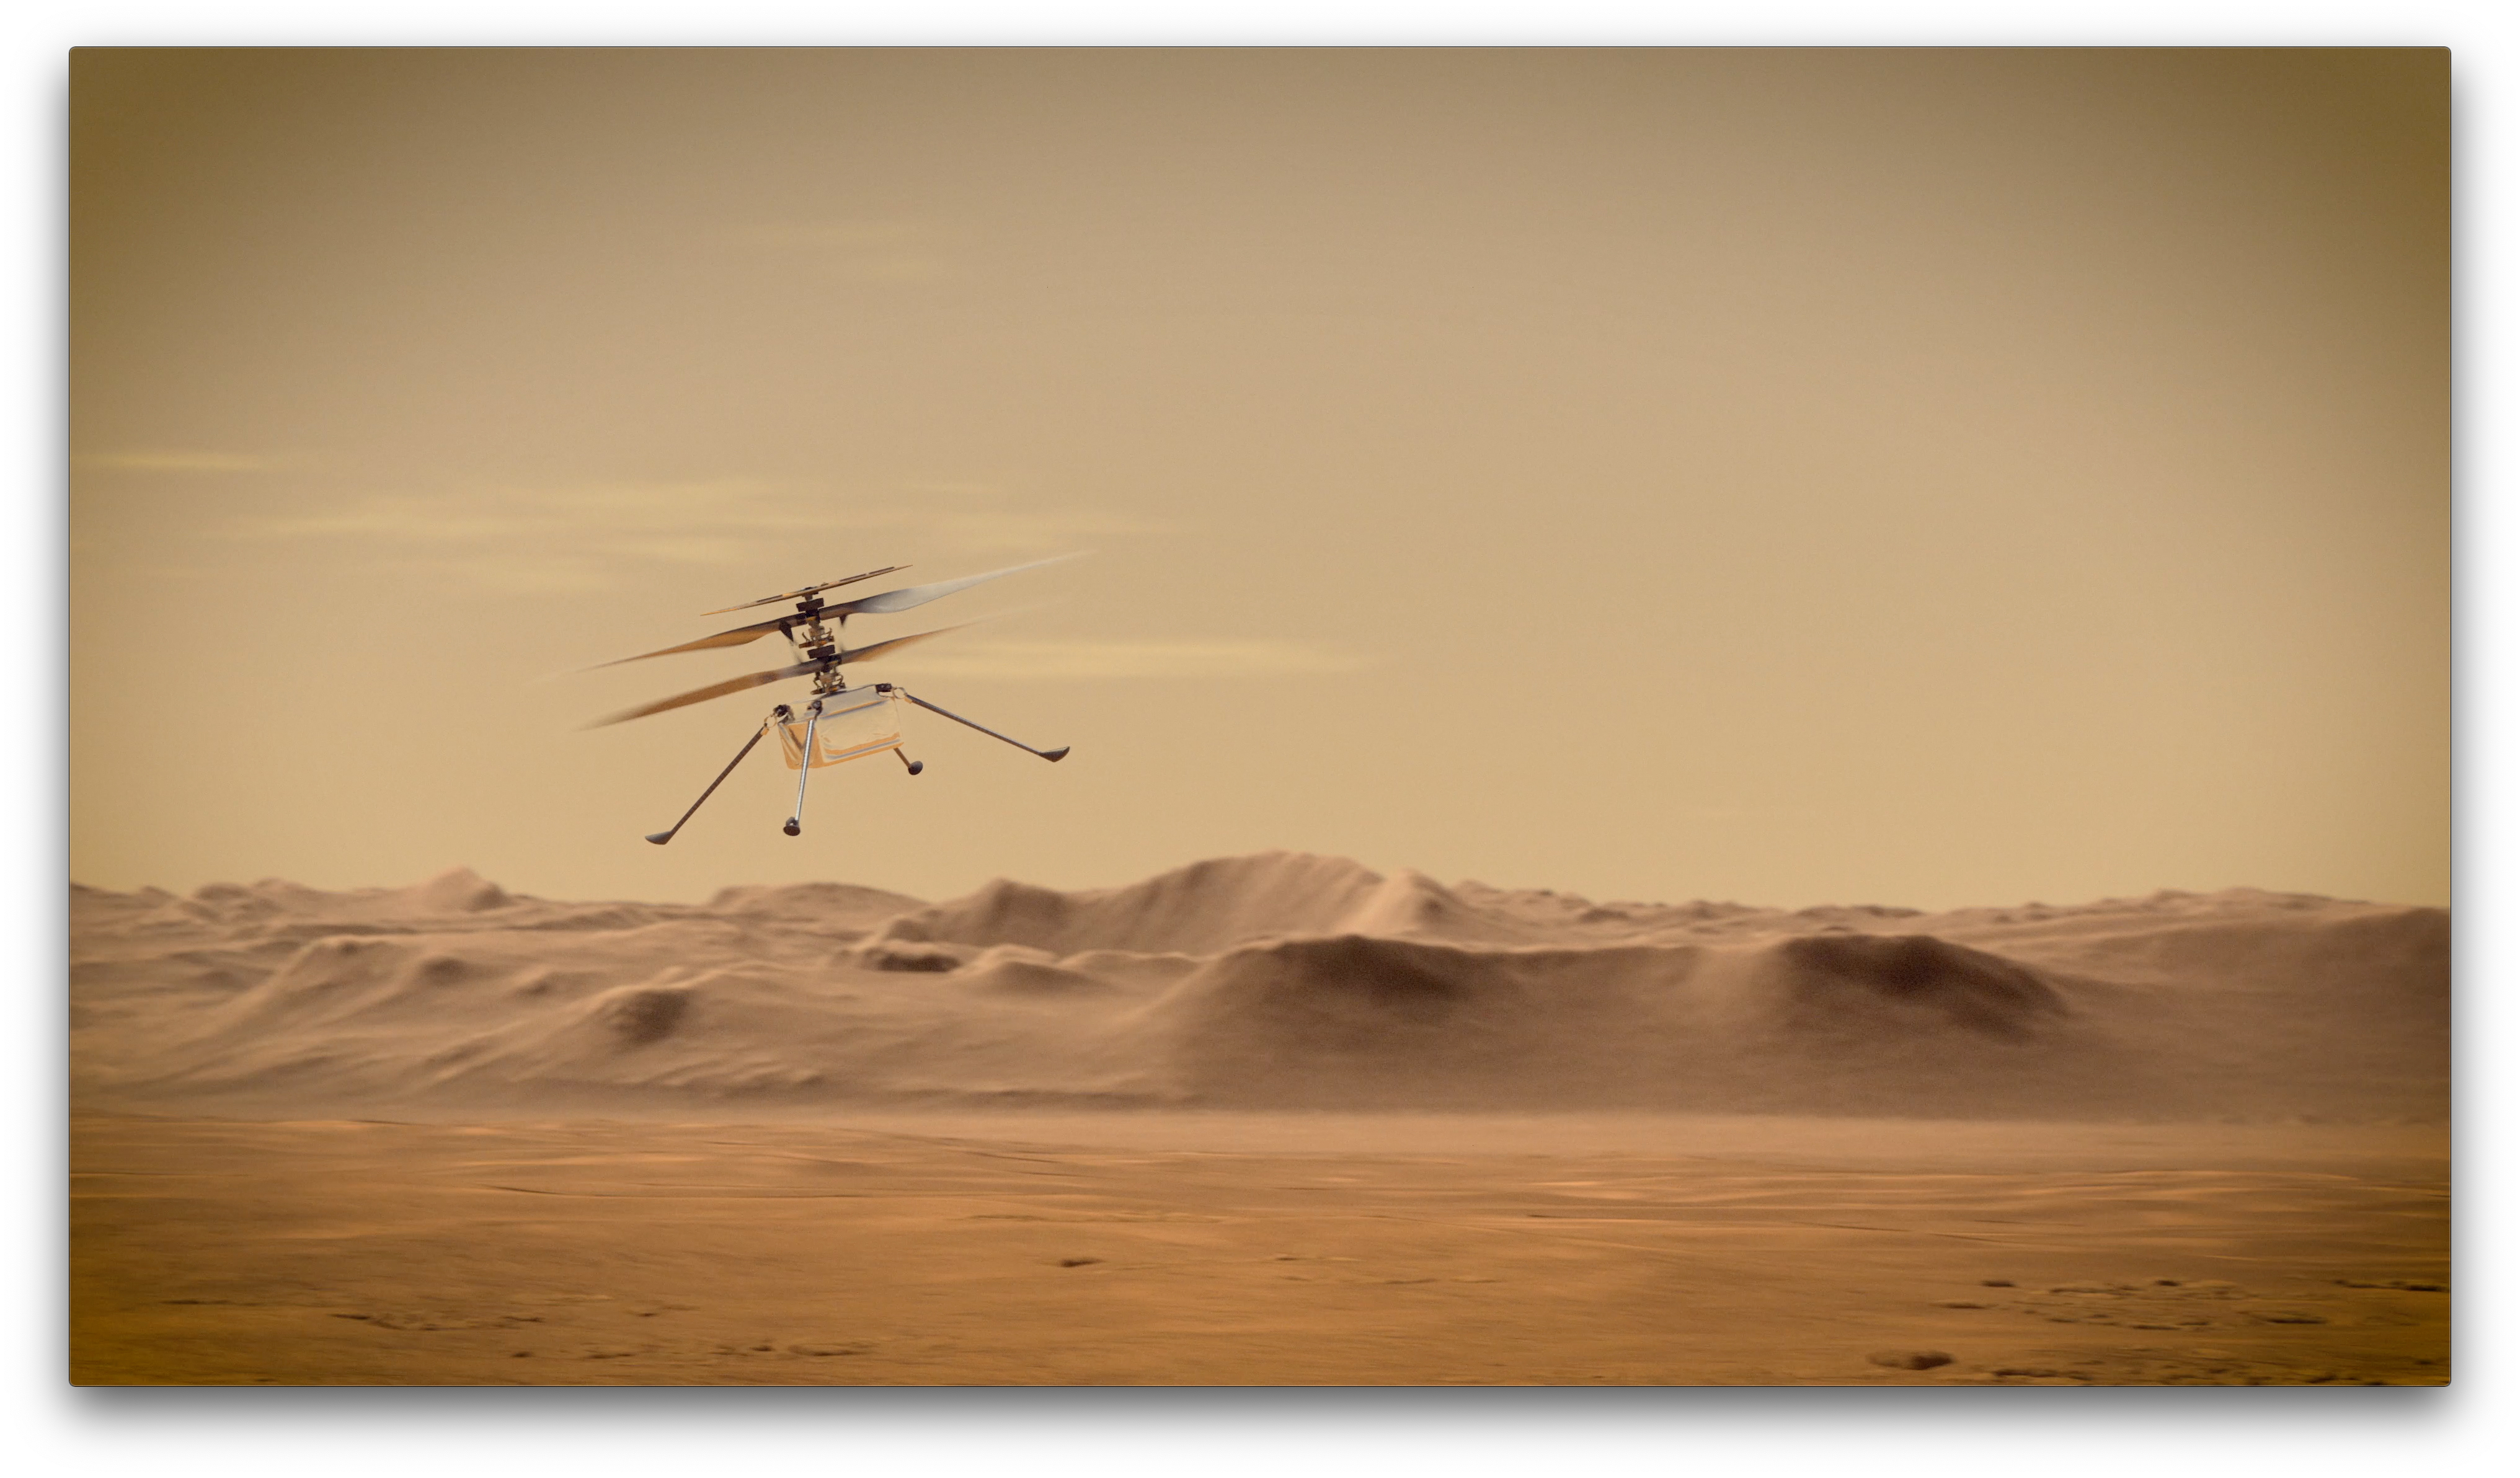

Ingenuity Mars Helicopter in Flight (Artist’s Concept)

An artist’s concept of NASA’s Ingenuity Mars Helicopter flying through the Red Planet’s skies.

Ingenuity, a technology experiment, will be the first aircraft to attempt controlled flight on another planet. It will arrive on Mars on Feb. 18, 2021, attached to the belly of NASA’s Mars 2020 Perseverance rover. Ingenuity is expected to attempt its first flight test in spring 2021.

NASA’s Jet Propulsion Laboratory built and will manage operations of Perseverance and Ingenuity for the agency. Caltech in Pasadena, California, manages JPL for NASA.

Credit: NASA/JPL-Caltech